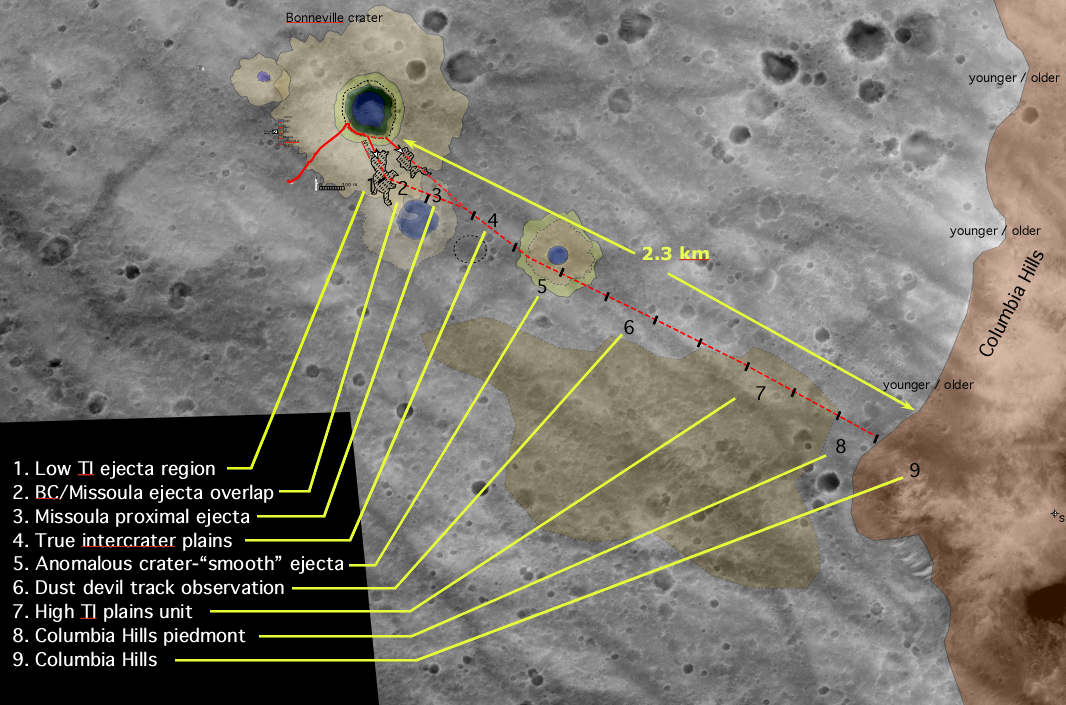

Getting There is Half the Fun

This map shows the Mars Exploration Rover Spirit’s past and future routes across the Gusev Crater floor. The solid red line shows where the rover has traveled so far, from lander to the rim of the large crater dubbed “Bonneville.” The dotted red line indicates proposed future paths to the Columbia Hills. Rover team members have not yet decided which direction Spirit will travel across Bonneville’s ejecta (the blanket of material expelled from it during formation) and toward the hills, as illustrated by the two diverging dotted lines. Along the way, Spirit will stop to investigate interesting targets, including craters and plain deposits. The journey to the hills is estimated to about two months, or 60 sols. The underlying image in this map was taken by the camera on NASA’s Mars Global Surveyor orbiter.

Credit: NASA/JPL/MSSS/New Mexico Museum of Natural History and Science